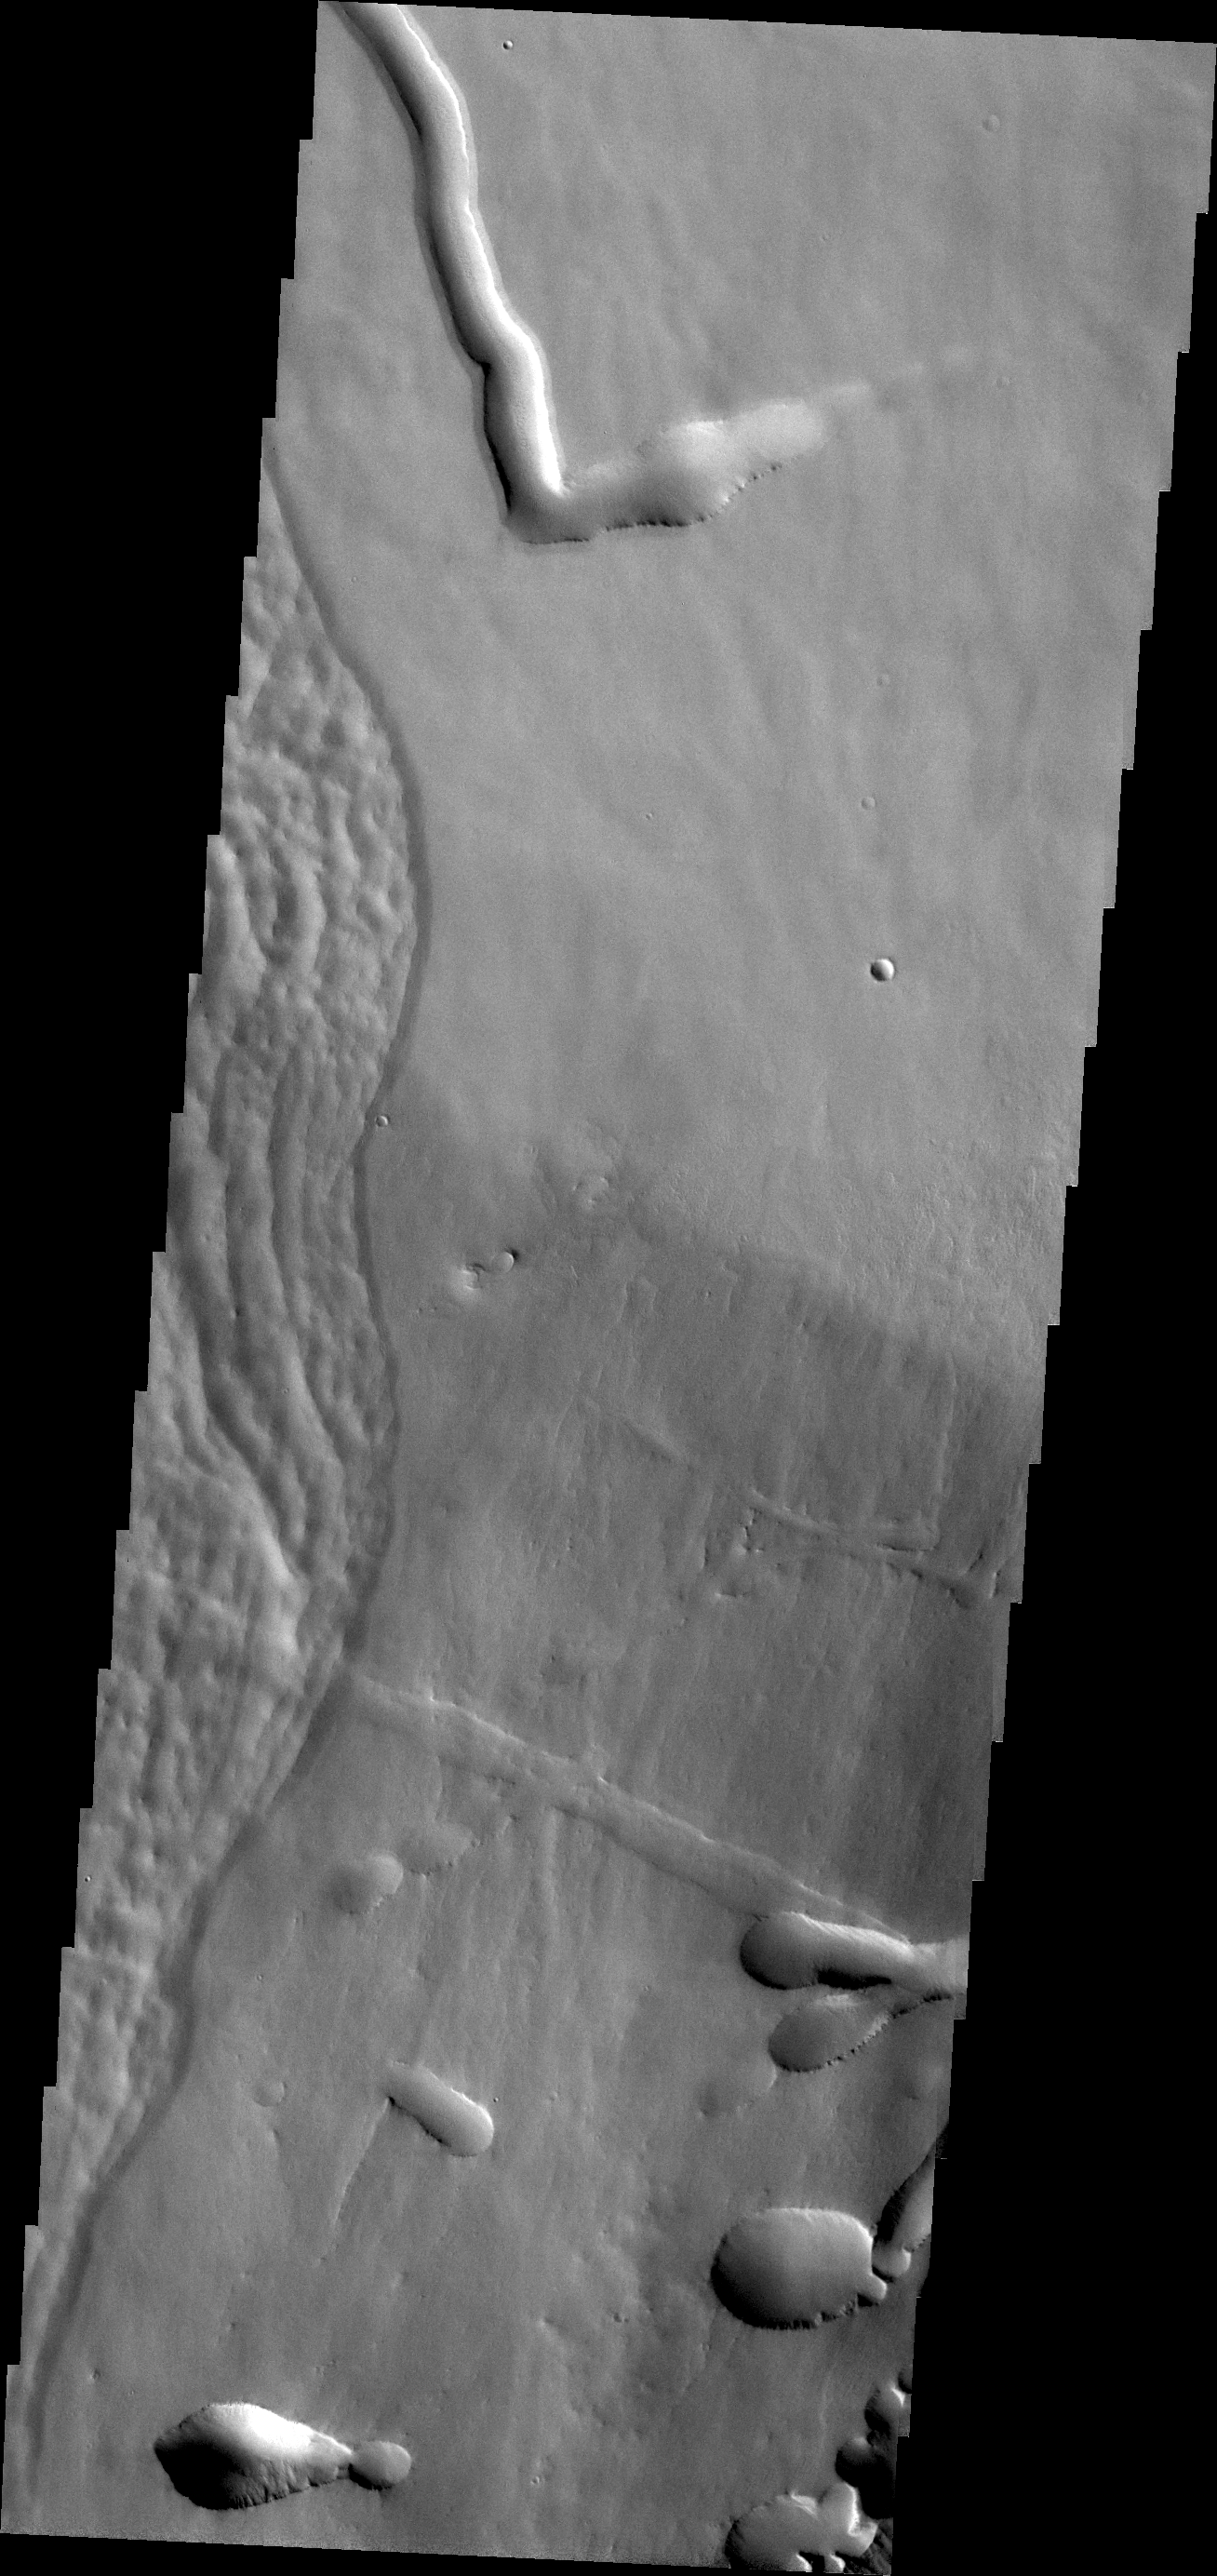

Pavonis Mons

Today’s image shows a portion of the flank of Pavonis Mons.

Credit: NASA/JPL/ASU